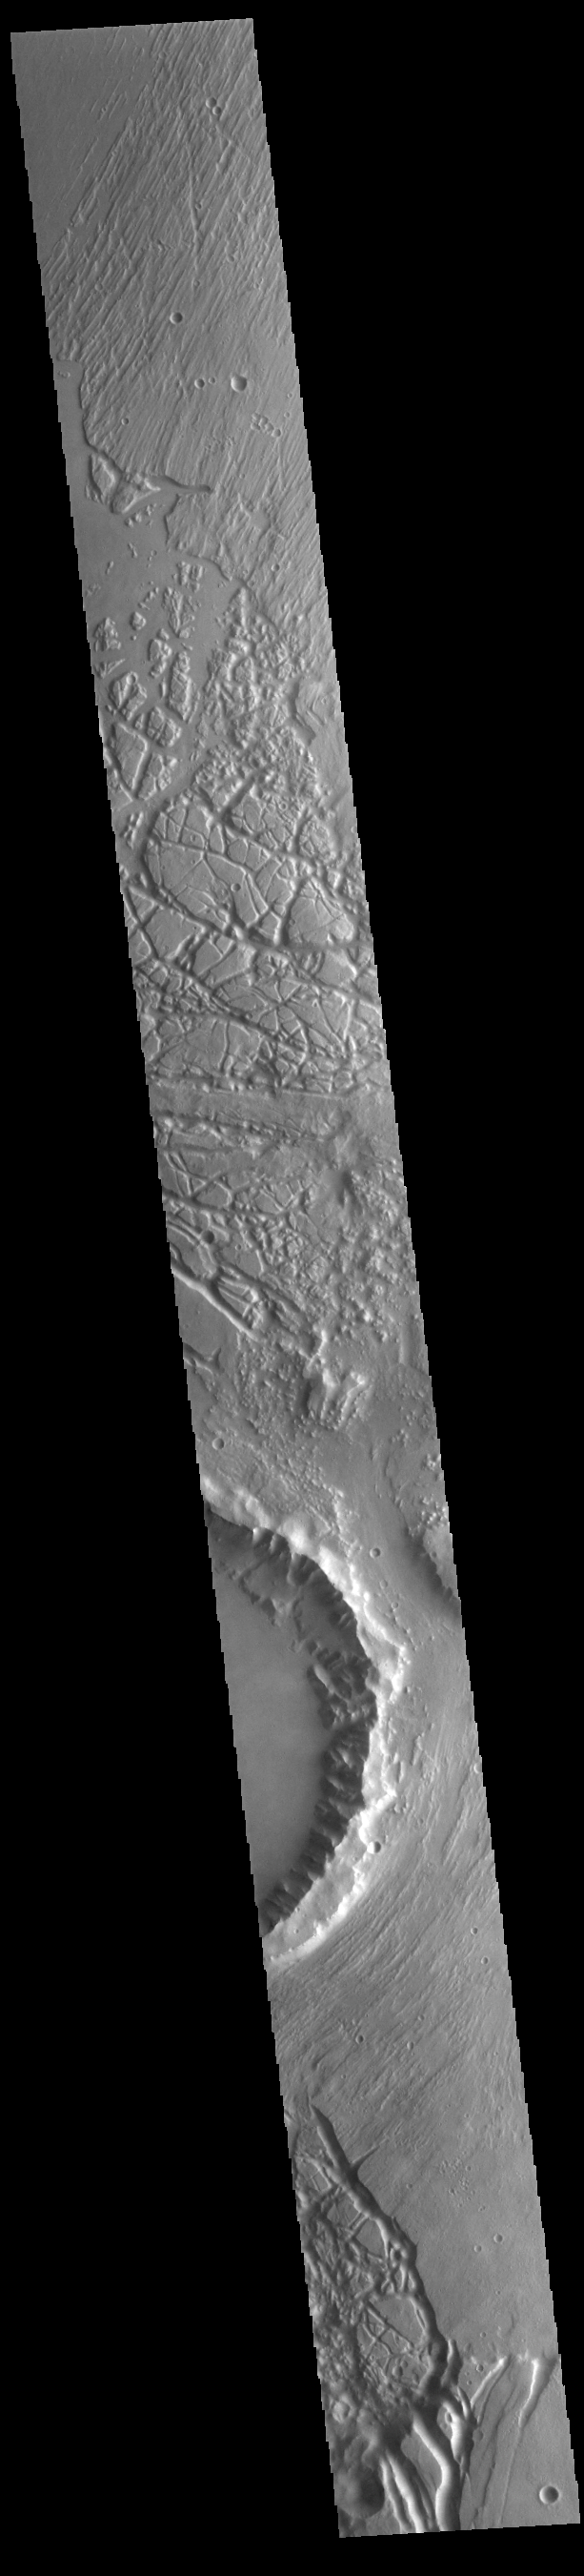

Echus Chaos

The mesas and valleys in the center of this VIS image are part of Echus Chaos. Located on the margin of Lunae Planum and south of Kasei Valles, Echus Chaos is 480 km (298 miles) long.

Credit: NASA/JPL-Caltech/ASU